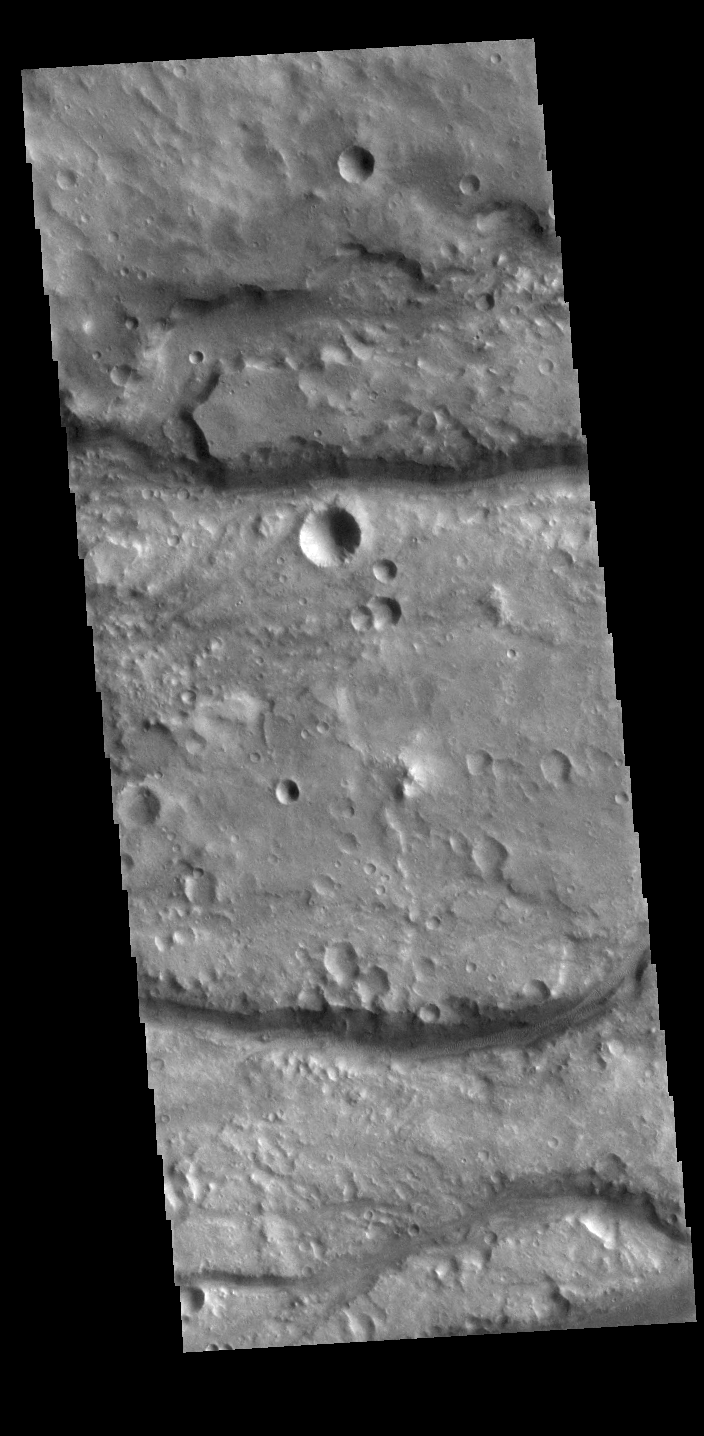

Vedra Valles

The linear channels in this VIS image are part of Vedra Valles. This valley system is part of a large group of channels that dissect the eastern margin of Lunae Planum, emptying into Chryse Planitia. The multiple channels of Vedra Valles are much smaller than the other nearby channel systems: Maja, Maumee, and Bahram Valles. Vedra Valles is 115km long (71 miles).

Credit: NASA/JPL-Caltech/ASU